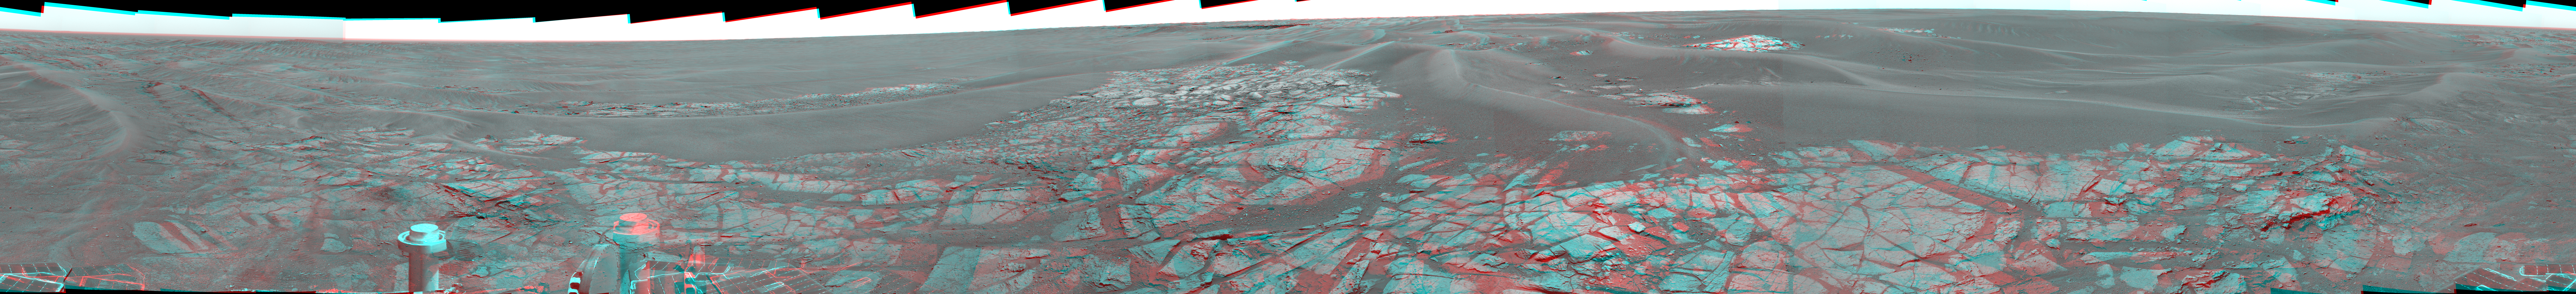

Erebus Panorama in Stereo

Right-eye member of a color stereo pair taken through the camera’s right lens

using 430-nanometer, 530-nanometer and 750-nanometer filters

Right-eye member of a stereo pair taken through the camera’s right lens using

430-nanometer, 530-nanometer and 750-nanometer filters

This stereo view shows the landscape surrounding NASA’s Mars Exploration Rover Opportunity at the edge of “Erebus Crater” while the rover’s panoramic camera captured frames for a full-circle panorama on Opportunity’s sols 652 to 663 (Nov. 23 to Dec. 5, 2005 ). The scene includes finely-layered outcrop rocks, wind ripples, and small cobbles and grains along the rim of the wide but shallow crater. The full panorama, including more of the rover deck than shown here, is at PIA03270.

This image appears three dimensional when viewed through red and blue glasses with a red left eye and blue right eye. Both the left and right images were taken through blue filters. The view is presented in a cylindrical-perspective projection.

Credit: NASA/JPL-Caltech/Cornell